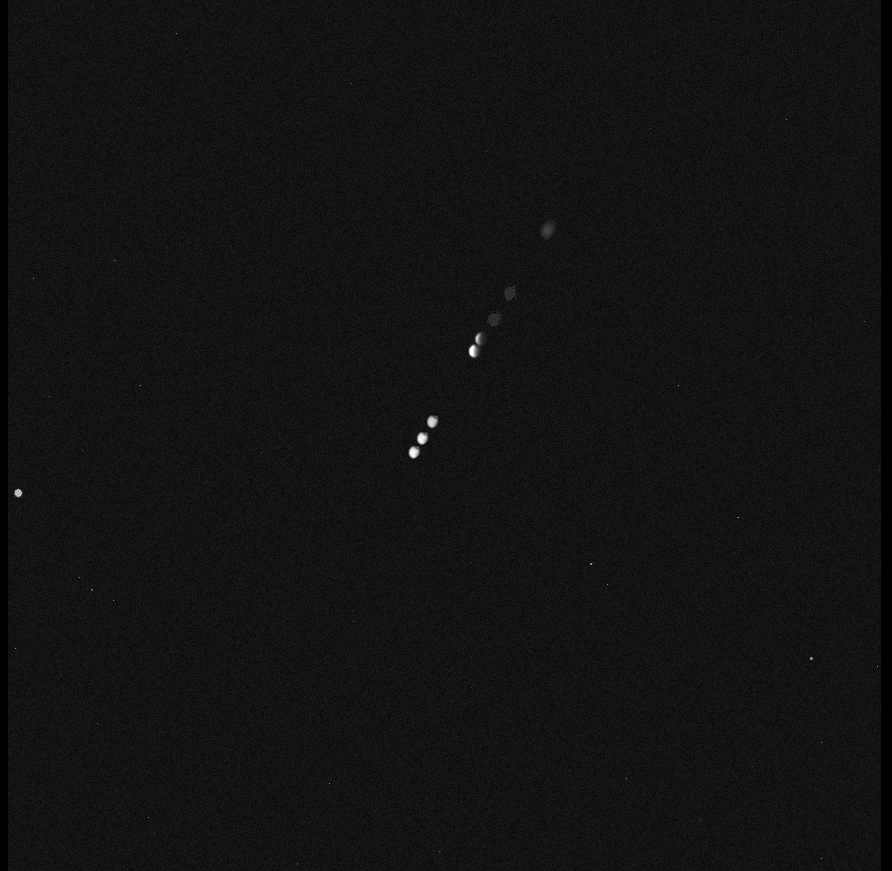

‘Mars-shine’

NASA’s Mars Exploration Rover Spirit continues to take advantage of favorable solar power conditions to conduct occasional nighttime astronomical observations from the summit region of “Husband Hill.”

Spirit has been observing the martian moons Phobos and Deimos to learn more about their orbits and surface properties. This has included observing eclipses. On Earth, a solar eclipse occurs when the Moon’s orbit takes it exactly between the Sun and Earth, casting parts of Earth into shadow. A lunar eclipse occurs when the Earth is exactly between the Sun and the Moon, casting the Moon into shadow and often giving it a ghostly orange-reddish color. This color is created by sunlight reflected through Earth’s atmosphere into the shadowed region. The primary difference between terrestrial and martian eclipses is that Mars’ moons are too small to completely block the Sun from view during solar eclipses.

Recently, Spirit observed a “lunar” eclipse on Mars. Phobos, the larger of the two martian moons, was photographed while slipping into the shadow of Mars. Jim Bell, the astronomer in charge of the rover’s panoramic camera (Pancam), suggested calling it a “Phobal” eclipse rather than a lunar eclipse as a way of identifying which of the dozens of moons in our solar system was being cast into shadow.

With the help of the Jet Propulsion Laboratory’s navigation team, the Pancam team planned instructions to Spirit for acquiring the views shown here of Phobos as it entered into a lunar eclipse on the evening of the rover’s 639th martian day, or sol (Oct. 20, 2005) on Mars. This image is a time-lapse composite of eight Pancam images of Phobos moving across the martian sky. The entire eclipse lasted more than 26 minutes, but Spirit was able to observe only in the first 15 minutes. During the time closest to the shadow crossing, Spirit’s cameras were programmed to take images every 10 seconds.

In the first three images, Phobos was in sunlight, moving toward the upper right. After a 100-second delay while Spirit’s computer processed the first three images, the rover then took the fourth image, showing Phobos just starting to enter the darkness of the martian shadow. At that point, an observer sitting on Phobos and looking back toward the Sun would have seen a spectacular sunset! In the fifth image, Phobos appeared like a crescent, almost completely shrouded in darkness.

In the last three images, Phobos had slipped entirely into the shadow of Mars. However, as with our own Moon during lunar eclipses on Earth, it was not entirely dark. The small amount of light still visible from Phobos is a kind of “Mars-shine” — sunlight reflected through Mars’ atmosphere and into the shadowed region.

Rover scientists took some images later in the sequence to try to figure out if this “Mars-shine” made Phobos colorful while in eclipse, but they’ll need more time to complete the analysis because the signal levels are so low. Meanwhile, they will use the information on the timing of the eclipse to refine the orbital path of Phobos. The precise position of Phobos will be important to any future spacecraft taking detailed pictures of the moon or landing on its surface. In the near future it might be possible for one of the rovers to take images of a “Deimal” eclipse to learn more about Mars’ other enigmatic satellite, Deimos, as well.

Credit: NASA/JPL-Caltech/Cornell